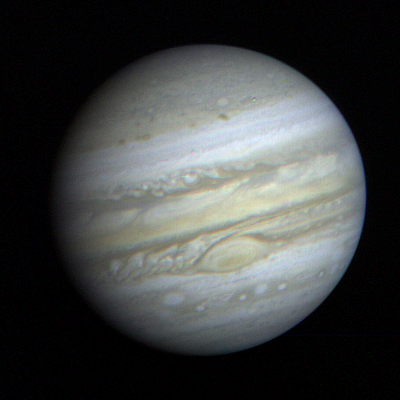

Jupiter Full Disk with Great Red Spot

This recent photo of Jupiter taken by the television cameras aboard NASA’s Voyager 1 is dominated by the Great Red Spot. Although the spacecraft is still 34 million miles (54 million kilometers) from a March 5 closest approach, Voyager’s cameras already reveal details within the spot that aren’t visible from Earth. An atmospheric system larger than Earth and more than 300 years old, the Great Red Spot remains a mystery and a challenge to Voyager’s instruments. Swirling, storm-like features possibly associated with wind shear can be seen both to the left and above the Red Spot. Analysis of motions of the features will lead to a better understanding of weather in Jupiter’s atmosphere. This photo was taken Jan. 9, 1979 and reassembled at Jet Propulsion Laboratory’s Image Processing Laboratory. JPL manages the Voyager project for NASA.

Credit: NASA/JPL